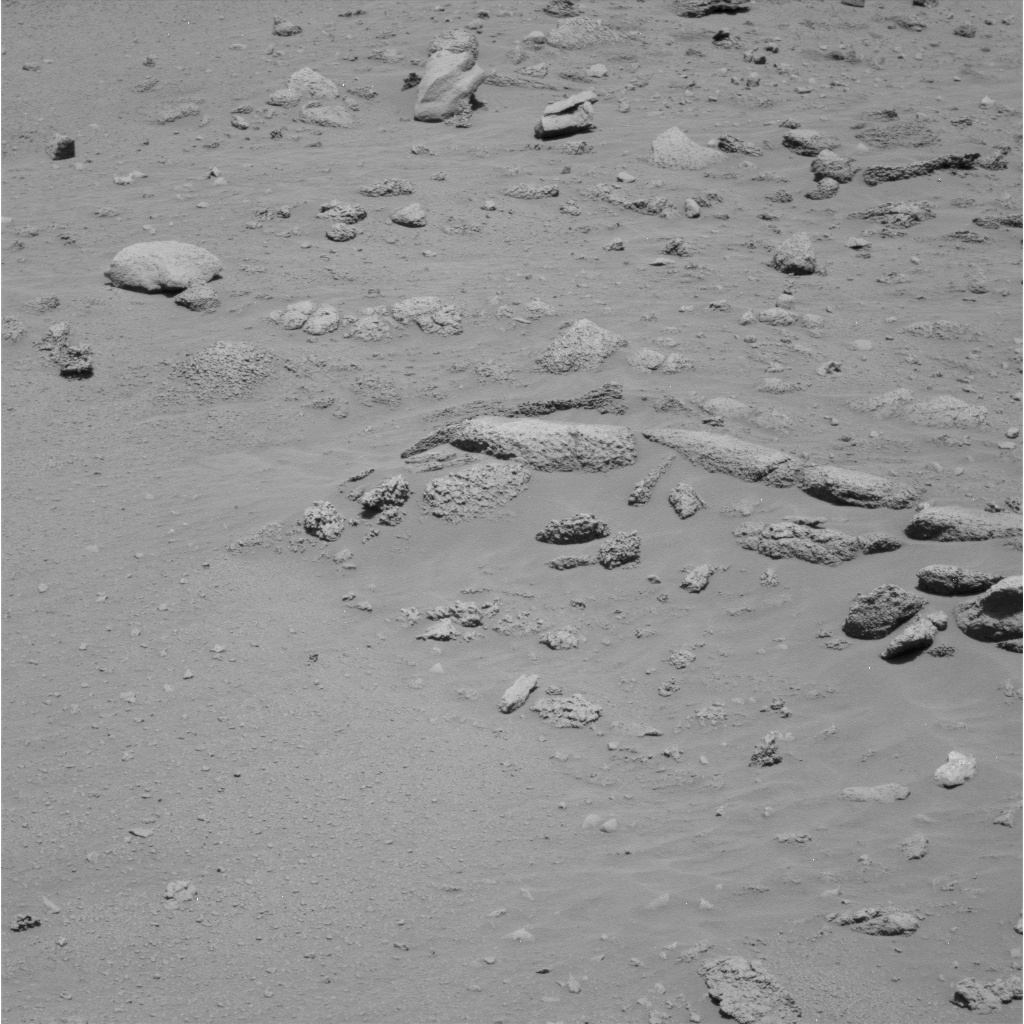

‘Peace’ Rock Viewed by Spirit

NASA’s Mars Exploration Rover Spirit photographed this scene on the slope of “Husband Hill” during the rover’s 369th martian day, or sol (Jan. 5, 2005). The rock at the center of the frame was informally named “Peace.” Spirit subsequently inspected the rock with the tools on the rover’s robotic arm. This image was taken with the panoramic camera, through the camera’s 430-nanometer filter.

Credit: NASA/JPL/Cornell